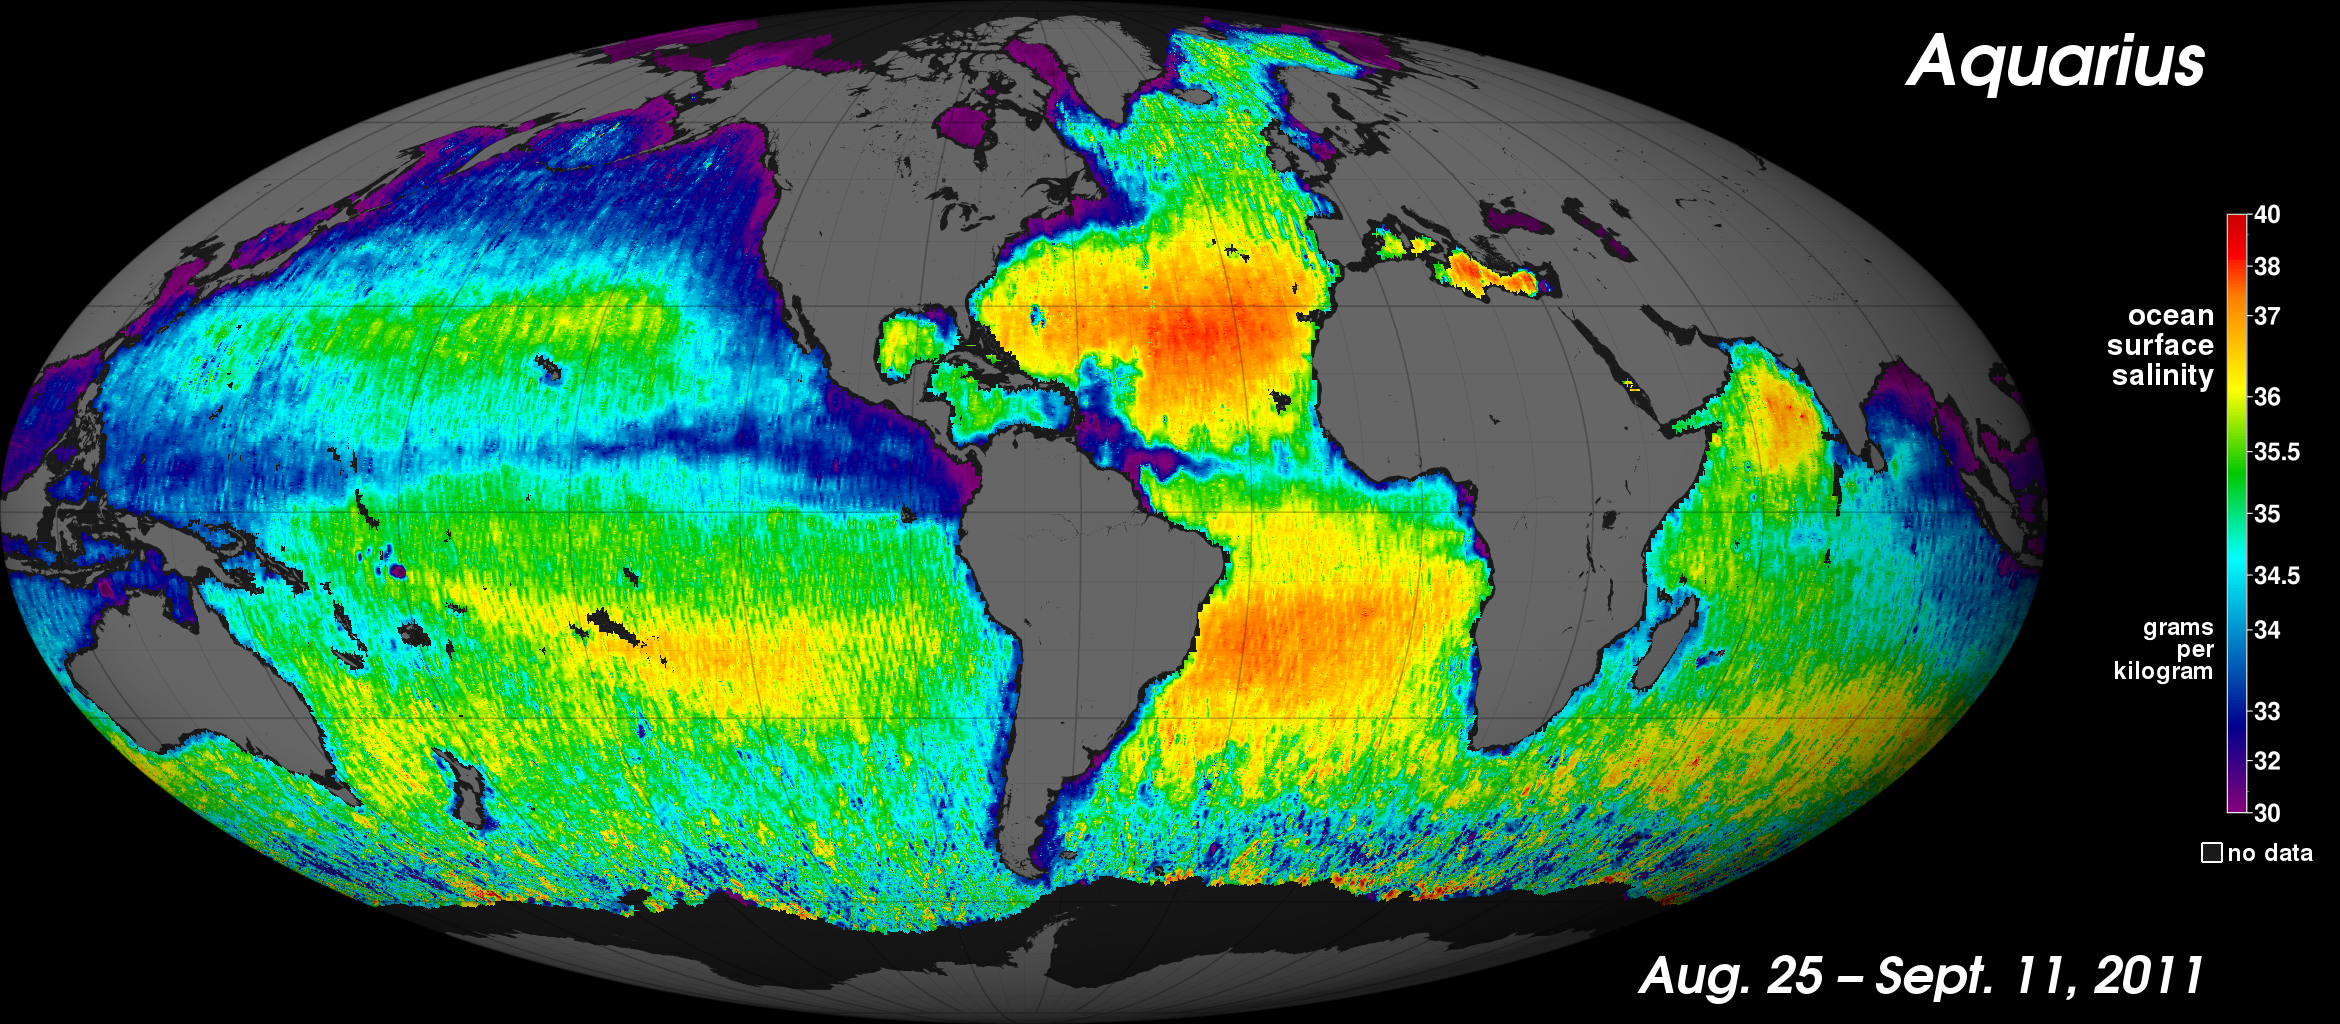

NASA’s “Salt of the Earth” Aquarius Reveals First Map

NASA’s new Aquarius instrument has produced its first global map of the salinity, or saltiness, of Earth’s ocean surface, providing an early glimpse of the mission’s anticipated discoveries. Its rich tapestry of global salinity patterns demonstrates Aquarius’ ability to resolve large-scale salinity distribution features clearly and with sharp contrast. The map provides a much better picture of ocean surface salinity than the Aquarius science team expected to have this early in the mission.

The new map is a composite of the first two and a half weeks of data since Aquarius became operational on August 25. The numerical values represent salt concentration in parts per thousand (grams of salt per kilogram of sea water). Yellow and red colors represent areas of higher salinity, with blues and purples indicating areas of lower salinity. Areas colored black are gaps in the data. The average salinity on the map is about 35.

The map reveals predominantly well-known ocean salinity features, such as higher salinity in the subtropics, higher average salinity in the Atlantic Ocean compared to the Pacific and Indian Oceans, and lower salinity in rainy belts near the equator, in the northernmost Pacific Ocean and elsewhere. These features are related to large-scale patterns of rainfall and evaporation over the ocean, river outflow and ocean circulation. Aquarius will monitor how these features change over time and study their link to climate and weather variations.

Other important regional features are clearly evident, including a sharp contrast between the arid, high-salinity Arabian Sea west of the Indian subcontinent, and the low-salinity Bay of Bengal to the east, which is dominated by the Ganges River and south Asia monsoon rains. The data also show important smaller details, such as a larger-than-expected extent of low-salinity water associated with outflow from the Amazon River.

To produce the map, Aquarius scientists performed a preliminary calibration of the early data gathered by comparing them with ocean surface salinity reference data. These early data contain some uncertainties, and months of additional calibration and data validation work remain. For example, measurements in the southernmost ocean regions are not yet reliable as they have large uncertainties associated with high winds and low surface temperatures. The north-south striped patterns visible throughout the image are artifacts of small residual calibration errors and are not real. In addition, low salinity values immediately adjacent to land and ice-covered areas are due to proximity to coastlines or ice edges, which introduces errors into the data that will require additional analyses to correct.

Aquarius is making NASA’s first space observations of ocean surface salinity variations, a key component of Earth’s climate that is linked to the cycling of freshwater around our planet and that influences ocean circulation. The Aquarius/SAC-D (Satélite de Aplicaciones Científicas) observatory is a collaboration between NASA and Argentina’s space agency, Comisión Nacional de Actividades Espaciales (CONAE). The mission launched June 10, 2011, from California’s Vandenberg Air Force Base.

Aquarius was built by NASA’s Jet Propulsion Laboratory in Pasadena, Calif., and the Goddard Space Flight Center in Greenbelt, Md. NASA’s Launch Services Program, at Kennedy Space Center in Florida, managed the launch. JPL is managing Aquarius through its commissioning phase and will archive mission data. Goddard will manage Aquarius mission operations and process science data. CONAE is providing the SAC-D spacecraft, an optical camera, a thermal camera with Canada, a microwave radiometer, other sensors and the mission operations center. France and Italy also are contributing instruments.

Credit: NASA/GSFC/JPL-Caltech